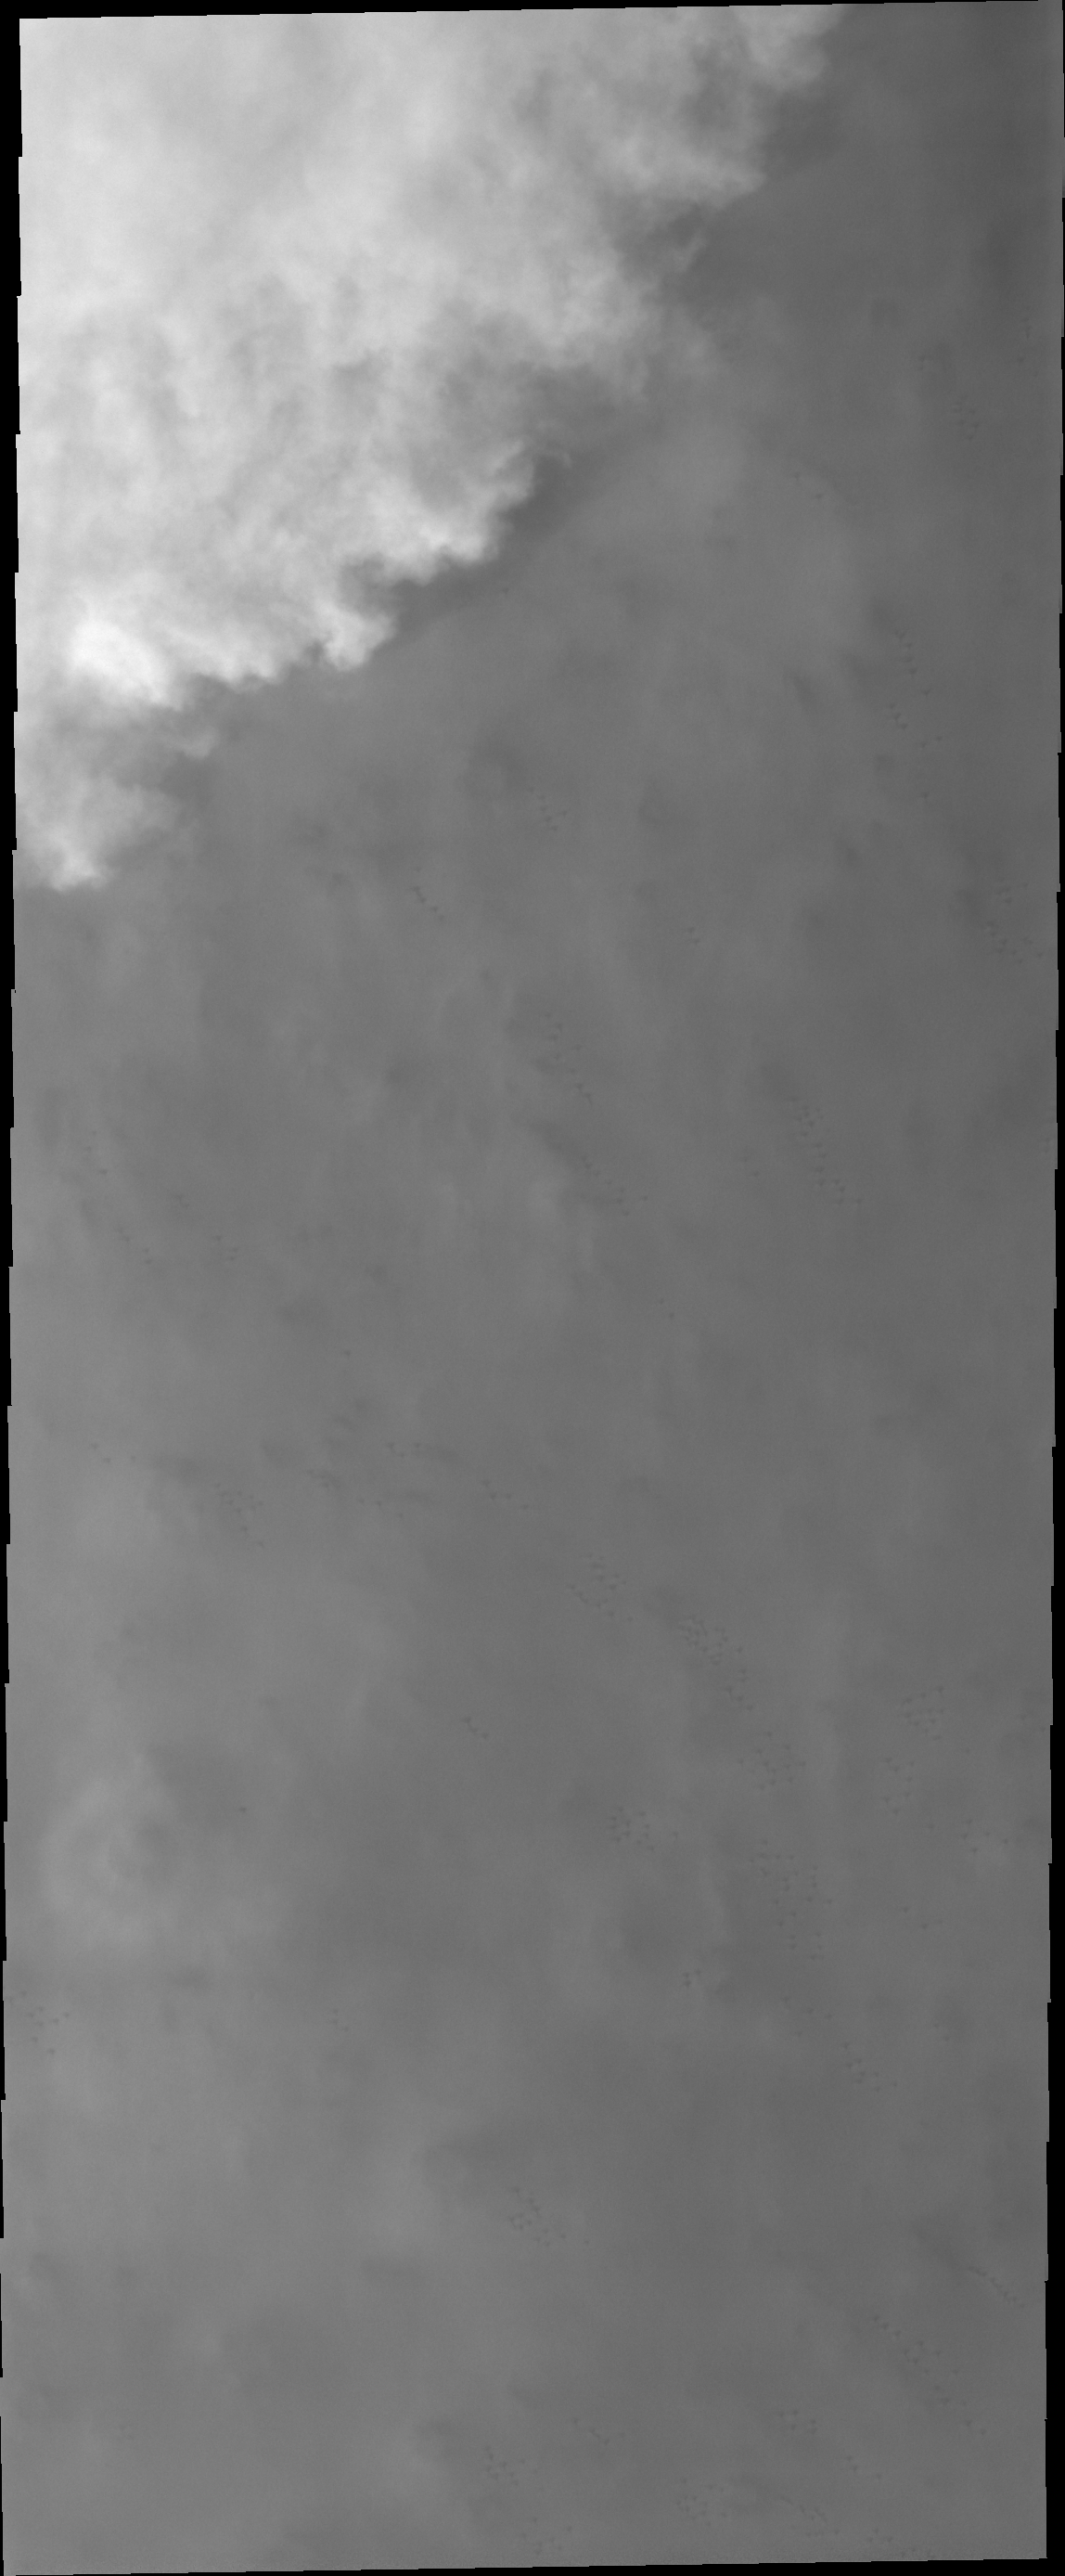

Storm Front

Spring time brings storms to the north polar region of Mars. This VIS image shows a storm front, as bright clouds shadow and obscure the surface.

Credit: NASA/JPL/ASU